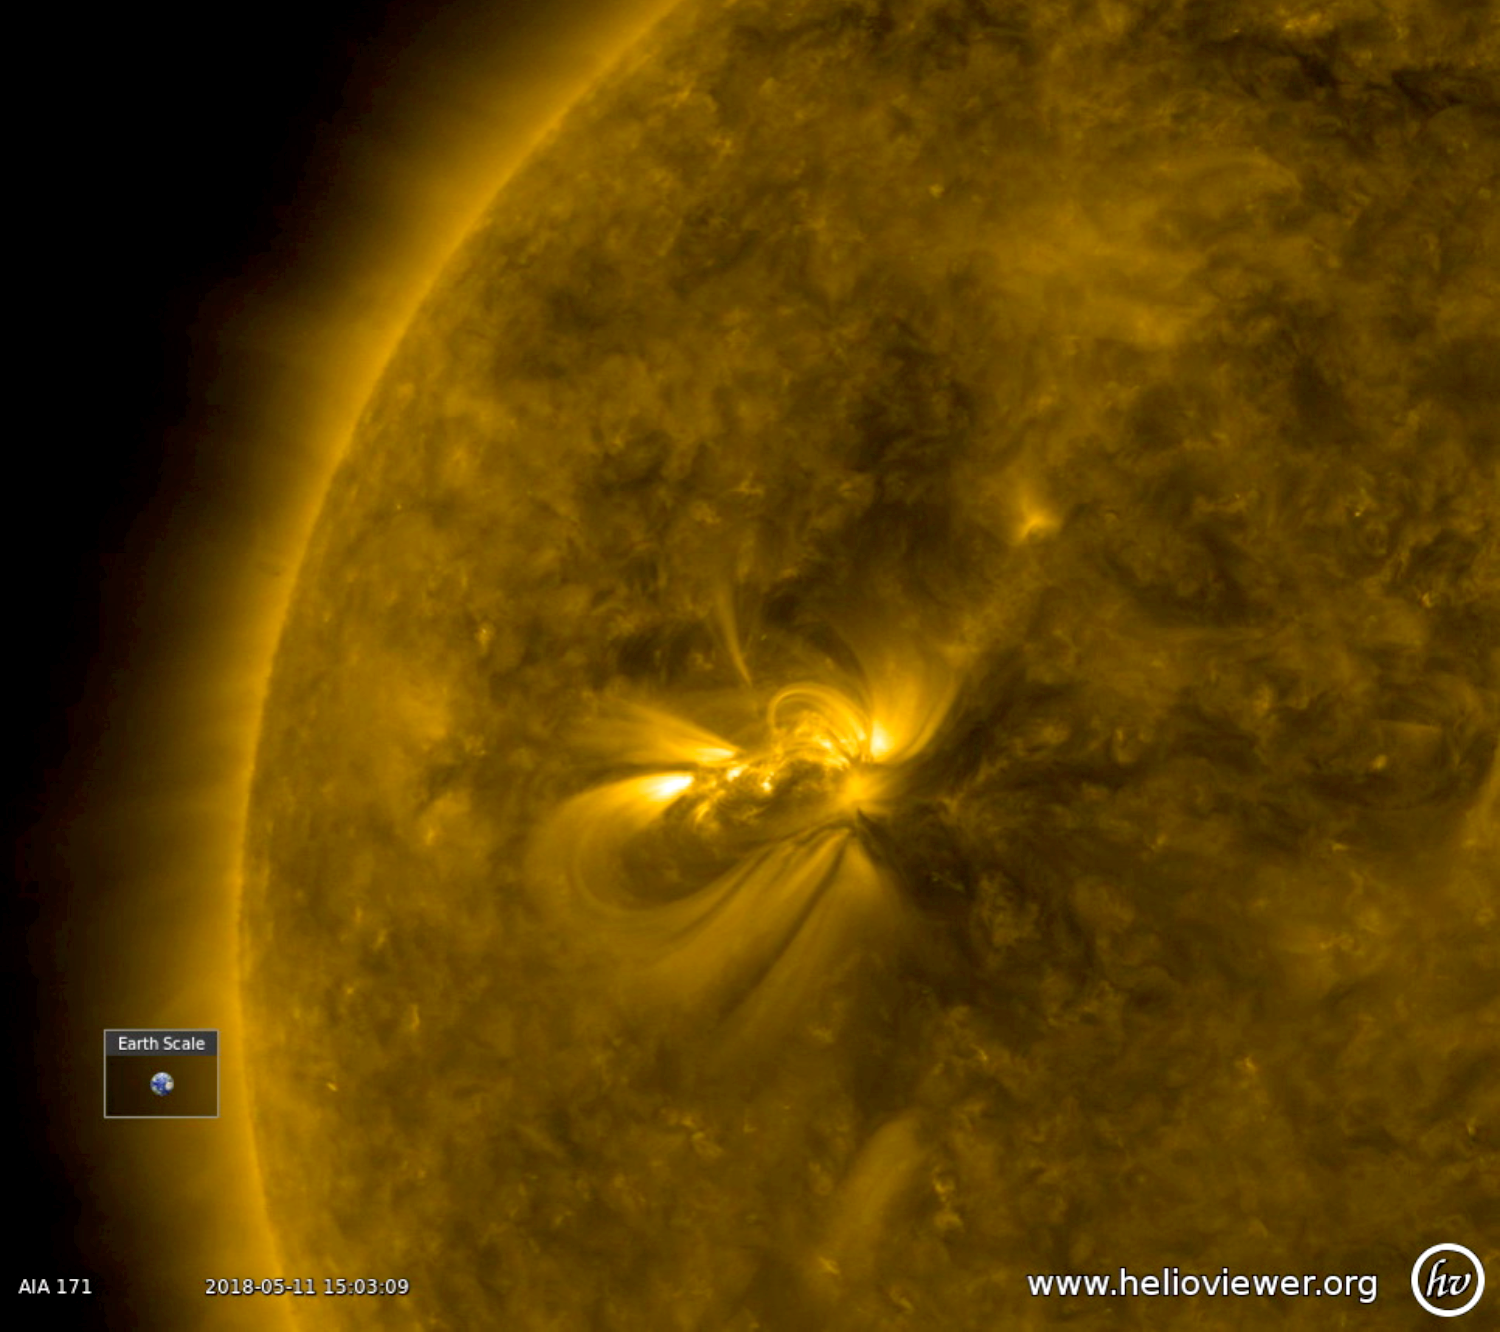

Coronal Hole Facing Earth

An extensive equatorial coronal hole has rotated so that it is now facing Earth (May 2-4, 2018). The dark coronal hole extends about halfway across the solar disk. It was observed in a wavelength of extreme ultraviolet light. This magnetically open area is streaming solar wind (i.e., a stream of charged particles released from the sun) into space. When Earth enters a solar wind stream and the stream interacts with our magnetosphere, we often experience nice displays of aurora.

Movies
PIA00577_Two_ARs_171_big.mp4
PIA00577_Two_ARs_171_sm.mp4

SDO is managed by NASA’s Goddard Space Flight Center, Greenbelt, Maryland, for NASA’s Science Mission Directorate, Washington. Its Atmosphere Imaging Assembly was built by the Lockheed Martin Solar Astrophysics Laboratory (LMSAL), Palo Alto, California.

Credit: NASA/GSFC/Solar Dynamics Observatory